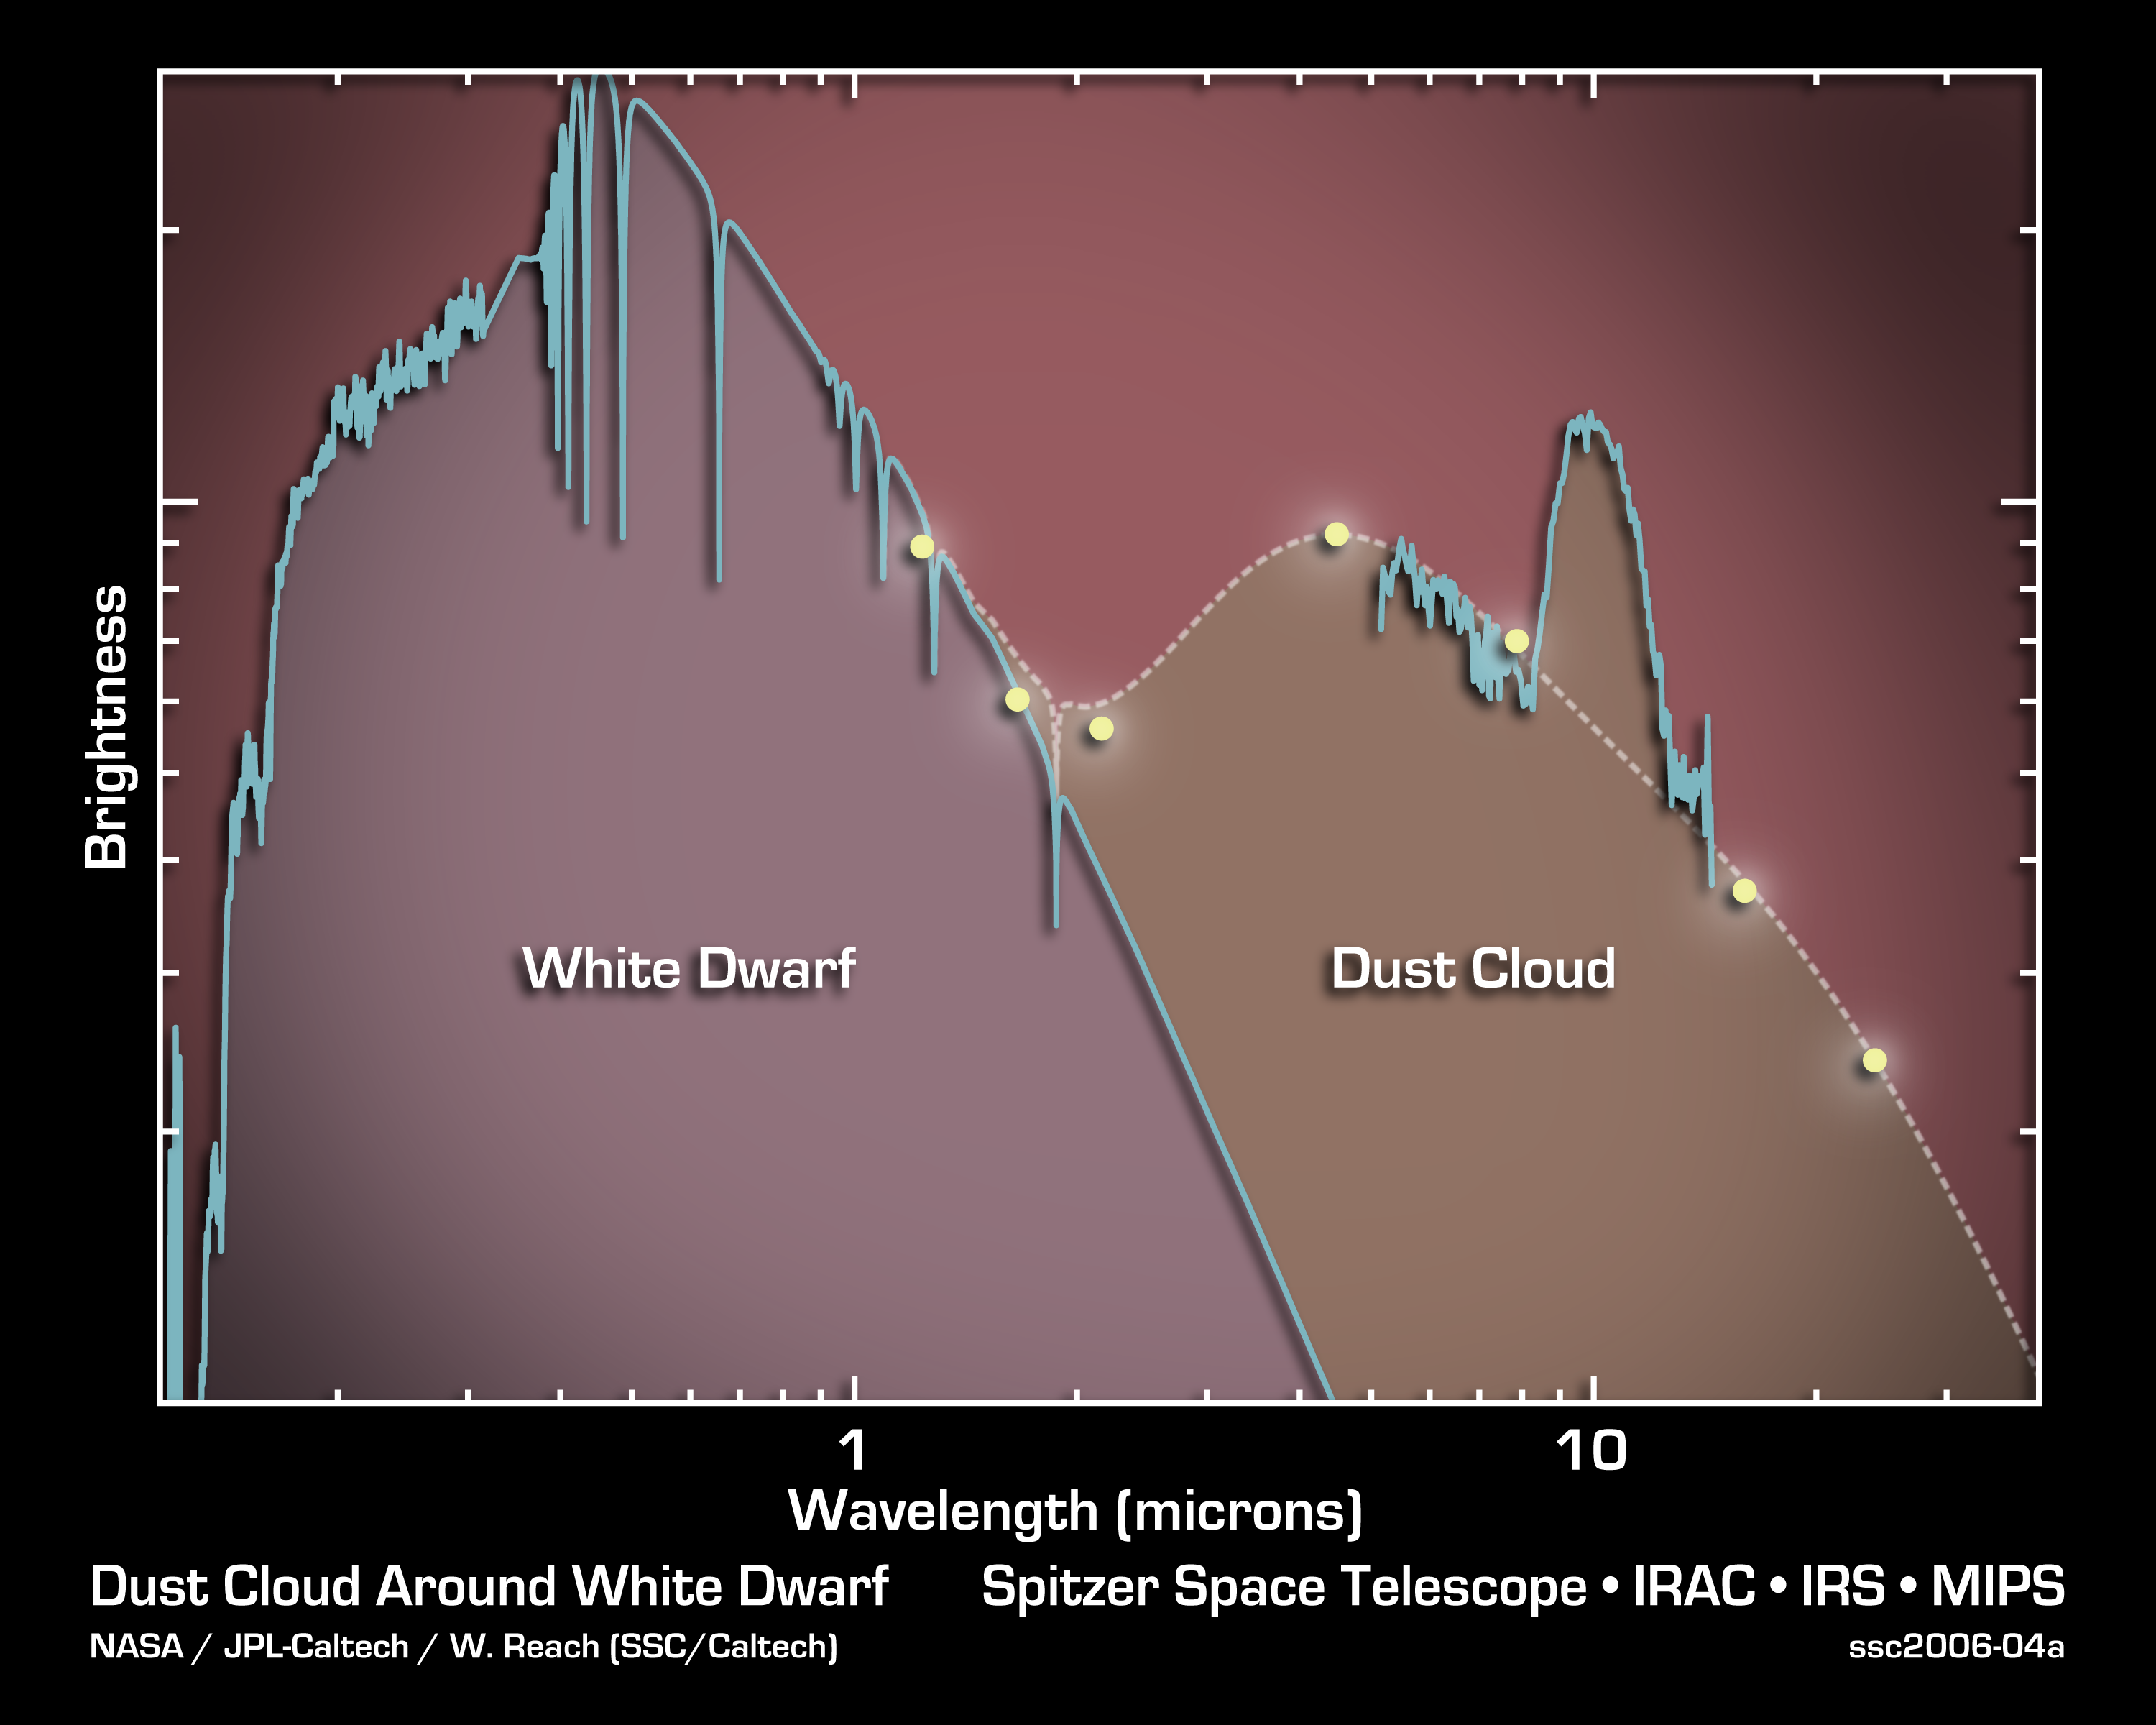

Evidence for Comets Found in Dead Star

This graph of data, or spectrum, from NASA's Spitzer Space Telescope indicates that a dead star, or white dwarf, called G29-38, is shrouded by a cloud of dust. The data also demonstrate that this dust contains some of the same types of minerals found in comet Hale-Bopp.

The findings tell a possible tale of solar system survival. Though the dust seen by Spitzer is likely from a comet that recently perished, its presence suggests that an icy distant ring of comets may still orbit the dead star.

These data were collected by Spitzer's infrared spectrometer, an instrument that cracks light open like a geode, revealing its coveted components. In this spectrum, light from the white dwarf is on the left, at ultraviolet and visible wavelengths. The spectrum on the right, at infrared wavelengths longer than about 2 microns, shows much more light than can be explained by a white dwarf alone. The bump seen around a wavelength of 10 microns offers a clue to the source of this excess infrared light. It signifies the presence of silicate minerals, which are found in our own solar system on Earth, in sandy beaches, and in comets and asteroids. These silicate grains appear to be very small like those in comets, so astronomers favor the theory that a comet recently broke apart around the dead star.

Credit: NASA/JPL-Caltech/M. Kuchner (GSFC)